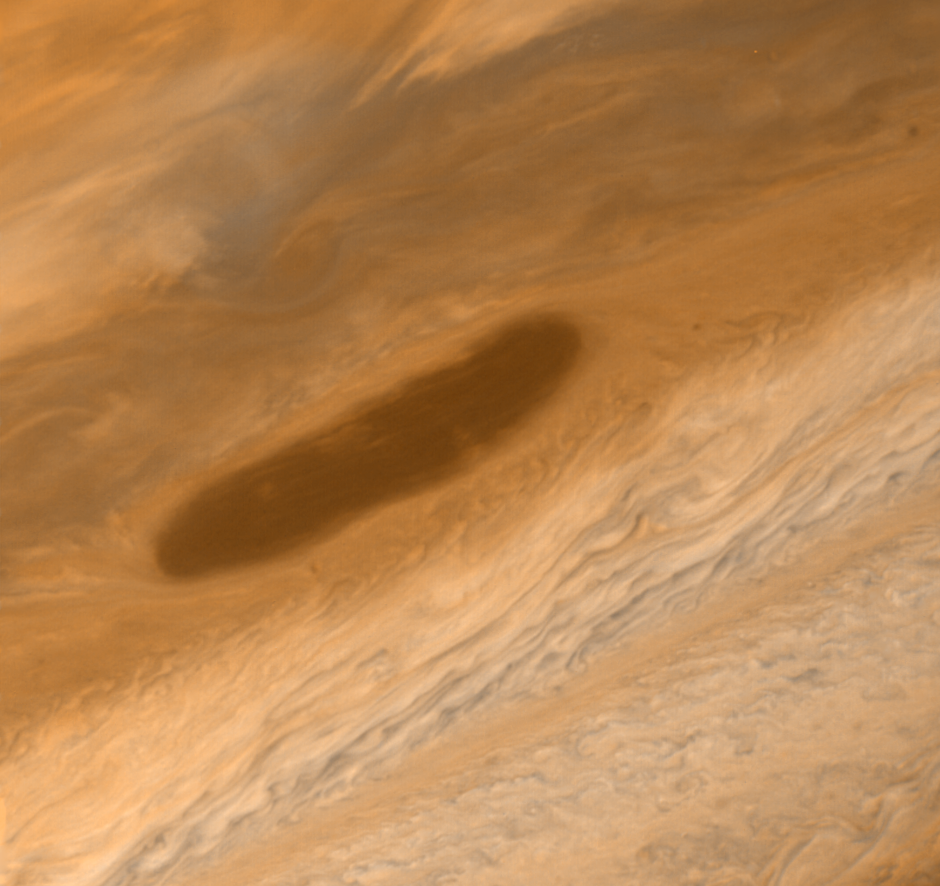

Large Brown Oval

This large brown oval, photographed on March 2, 1979 by Voyager 1, is located between 13 and 18` N latitude and may be an opening in the upper cloud deck which, if observed at extremely high resolution, could provide information about deeper, warmer cloud levels; therefore, it has been selected as one of the targets to be photographed on March 5 near closest approach to Jupiter. Features of this sort are not rare on Jupiter and have an average lifetime of one to two years. Above the feature is the pale orange North Temperate Belt, bounded on the south by the high speed North Temperate Current with winds of 120 meters/sec (260 mi/hr). The range to Jupiter at the time this photograph was obtained was 4.0 million kilometers (2.5 million miles) with the smallest resolvable features being 75 kilometers (45 miles) wide. JPL manages and controls the Voyager project for NASA’s Office of Space Science.

Credit: NASA/JPL